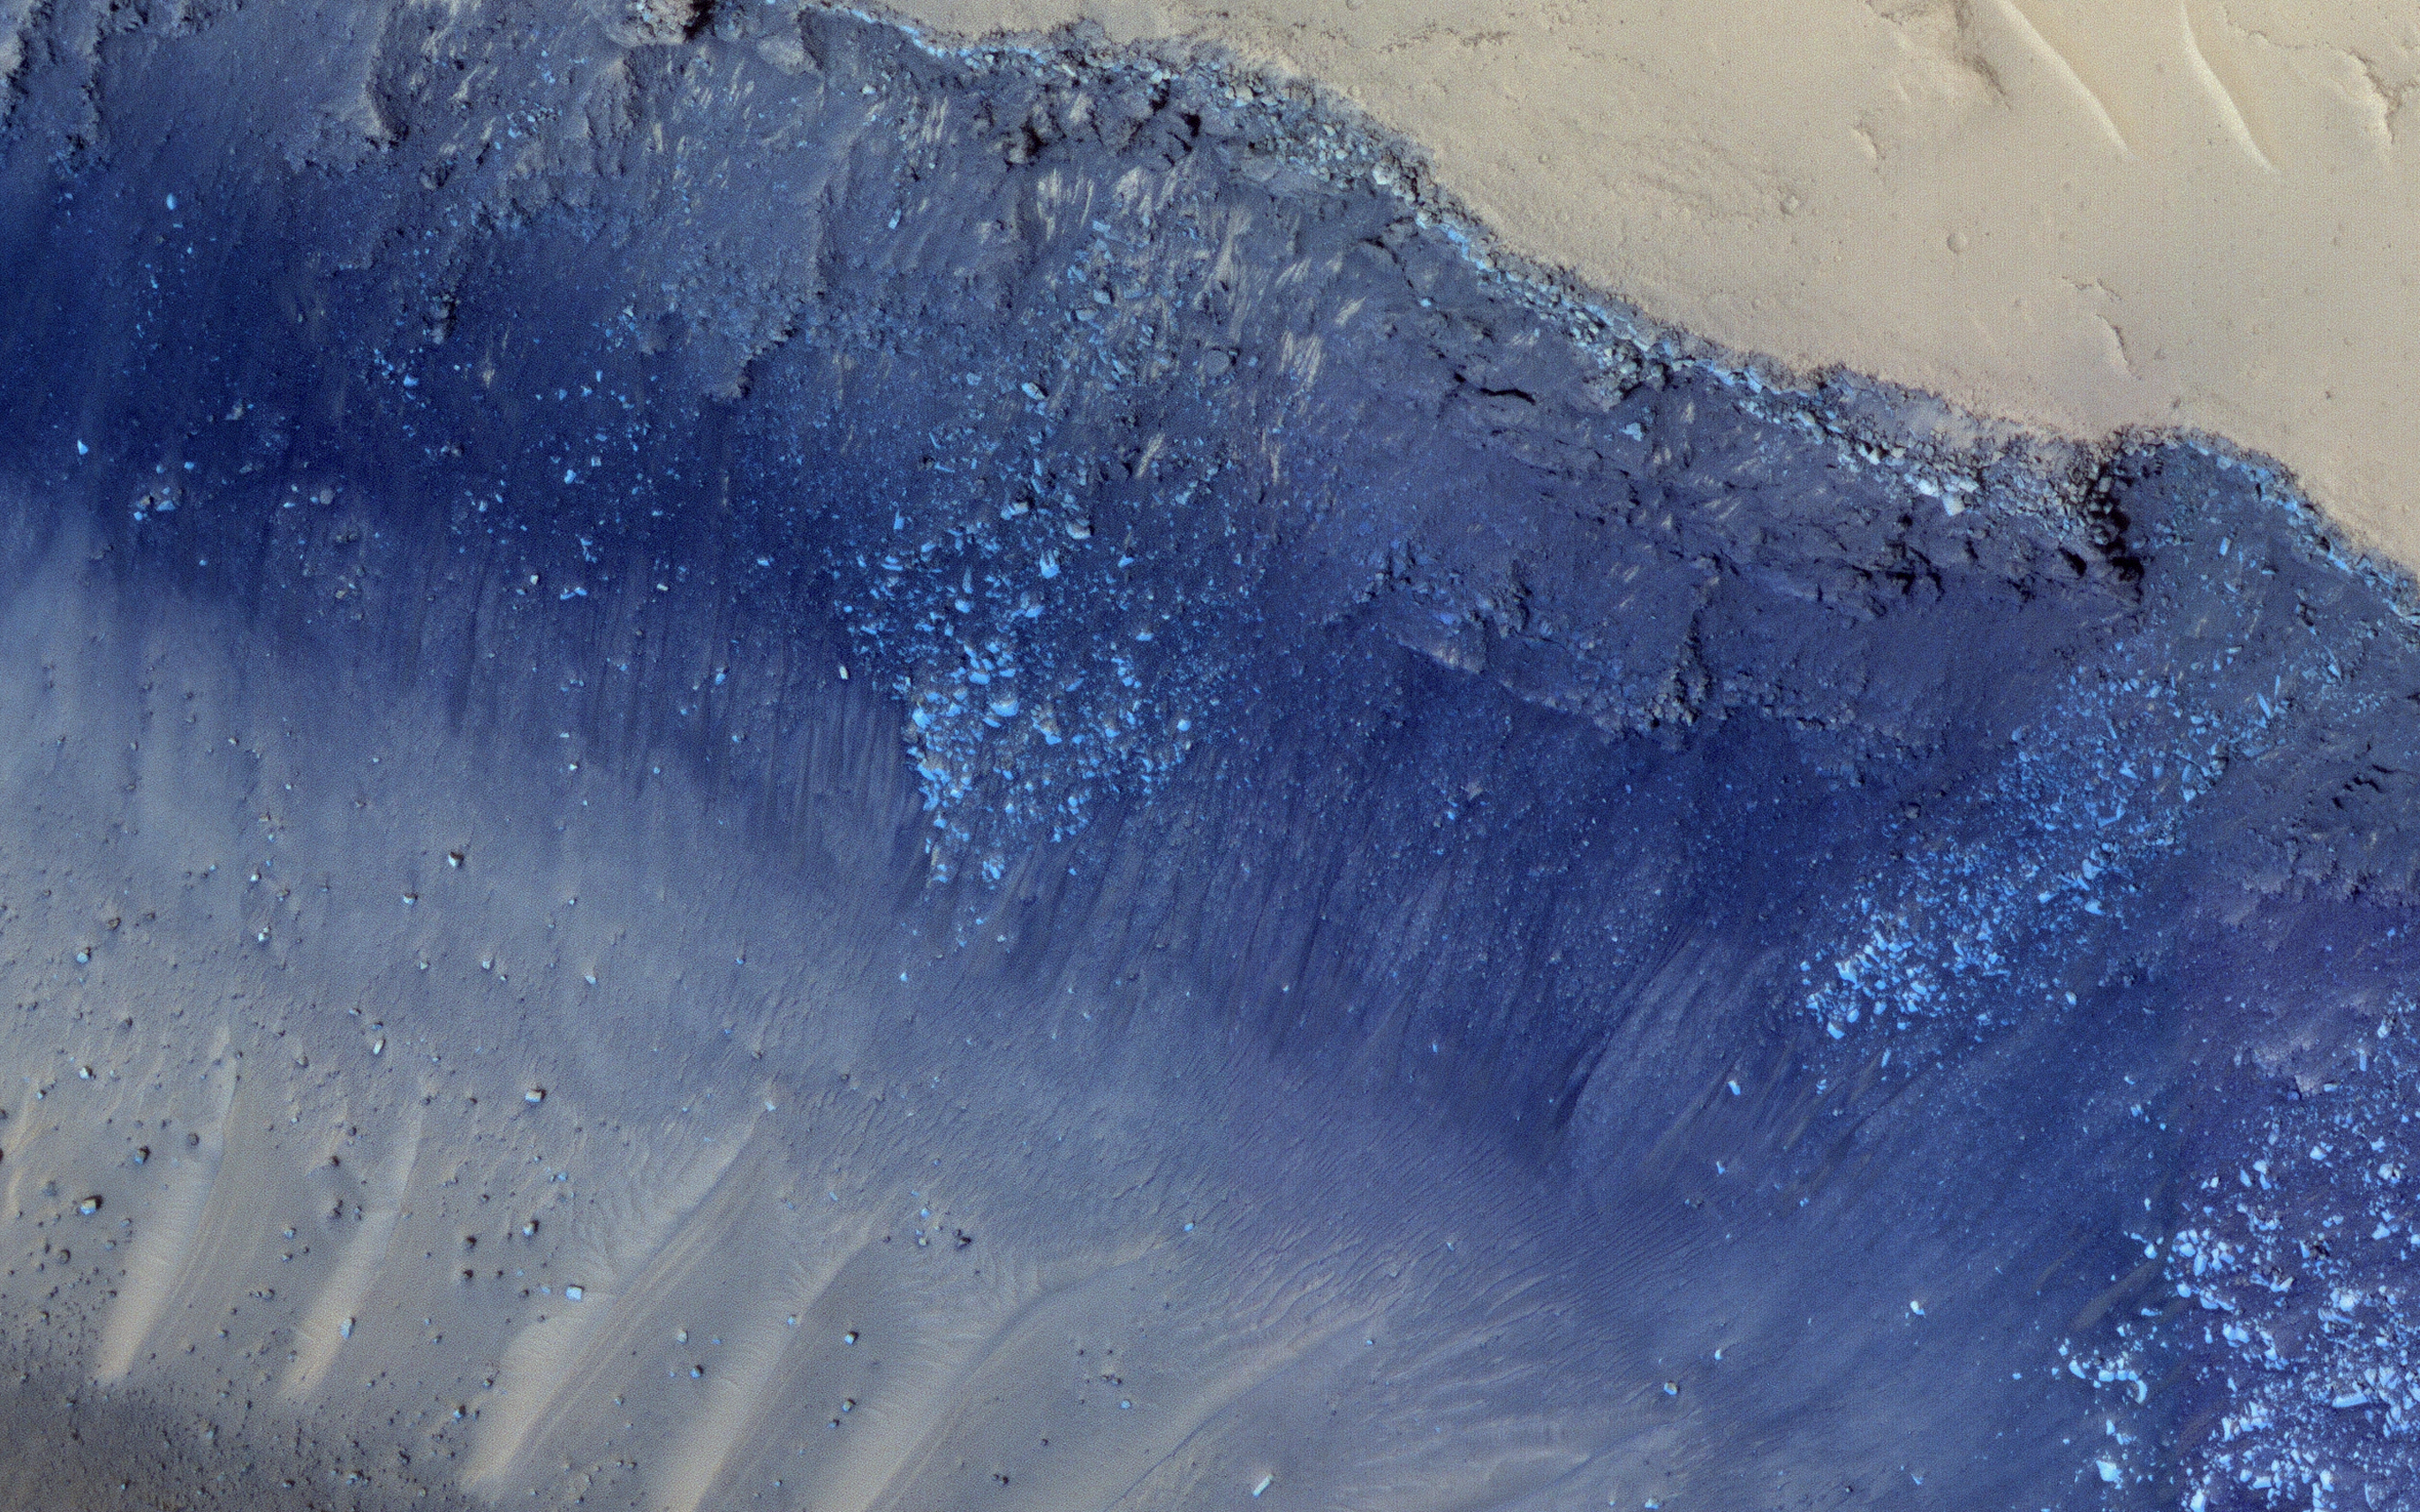

Landslides in Cerberus Fossae

Cerberus Fossae is a steep-sided set of troughs cutting volcanic plains to the east of Elysium Mons. Steep slopes on Mars have active landslides (also called “mass wasting”), and here we see evidence for two types of activity.

First, the light bluish boulders on the slope appear to originate at a layer of bedrock (also light blue) near the top of the section. Second, the dark thin lines are recurring slope lineae, probably also due to mass wasting, but composed of finer-grained materials.

The map is projected here at a scale of 25 centimeters (9.8 inches) per pixel. (The original image scale is 28.1 centimeters [11.1 inches] per pixel [with 1 x 1 binning]; objects on the order of 84 centimeters [33.1 inches] across are resolved.) North is up.

The University of Arizona, in Tucson, operates HiRISE, which was built by Ball Aerospace & Technologies Corp., in Boulder, Colorado. NASA’s Jet Propulsion Laboratory, a division of Caltech in Pasadena, California, manages the Mars Reconnaissance Orbiter Project for NASA’s Science Mission Directorate, Washington.

Credit: NASA/JPL-Caltech/University of Arizona